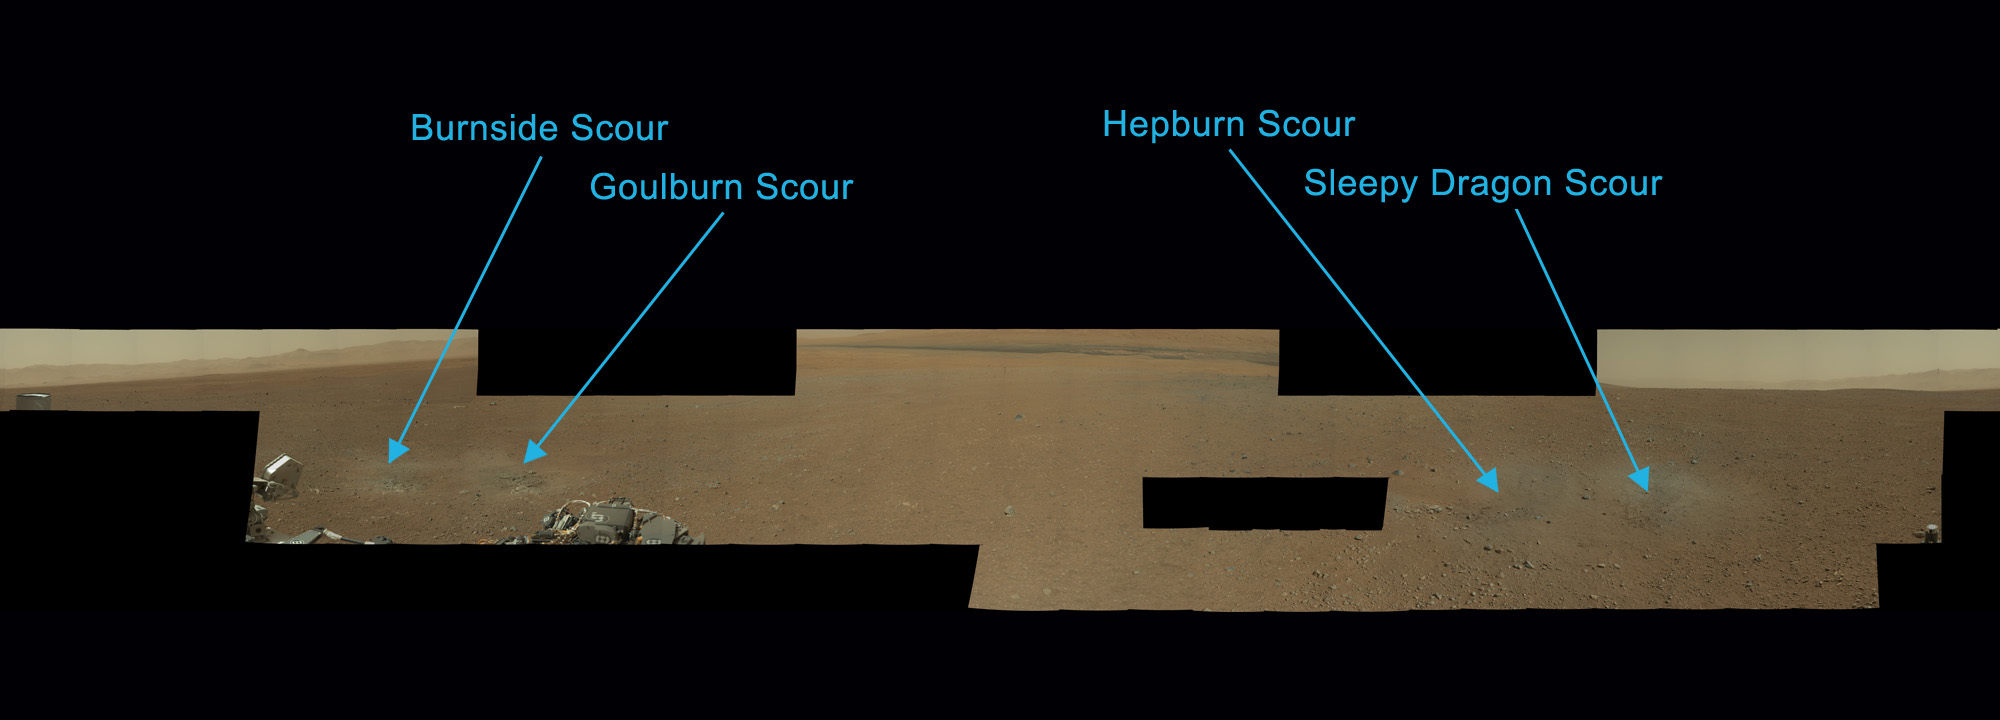

Naming the Scour Marks

Scientists have now named the four marks near NASA’s Curiosity rover where blasts from the descent stage rocket engines blew away some of the Martian surface material. Scientists have named the scour marks, clockwise from the most north: Burnside, Goulburn, Hepburn and Sleepy Dragon. These names were chosen by the science team from a list of rock formations in northern Canada because they all have something to do with heat, for example “burn” or “dragon.”

This cropped image is part of a larger panorama from Curiosity’s Mast Camera (PIA16051).

Mars Science Laboratory is a project of NASA’s Science Mission Directorate. The mission is managed by JPL. Curiosity was designed, developed and assembled at JPL, a division of the California Institute of Technology in Pasadena.

Credit: NASA/JPL-Caltech/MSSS